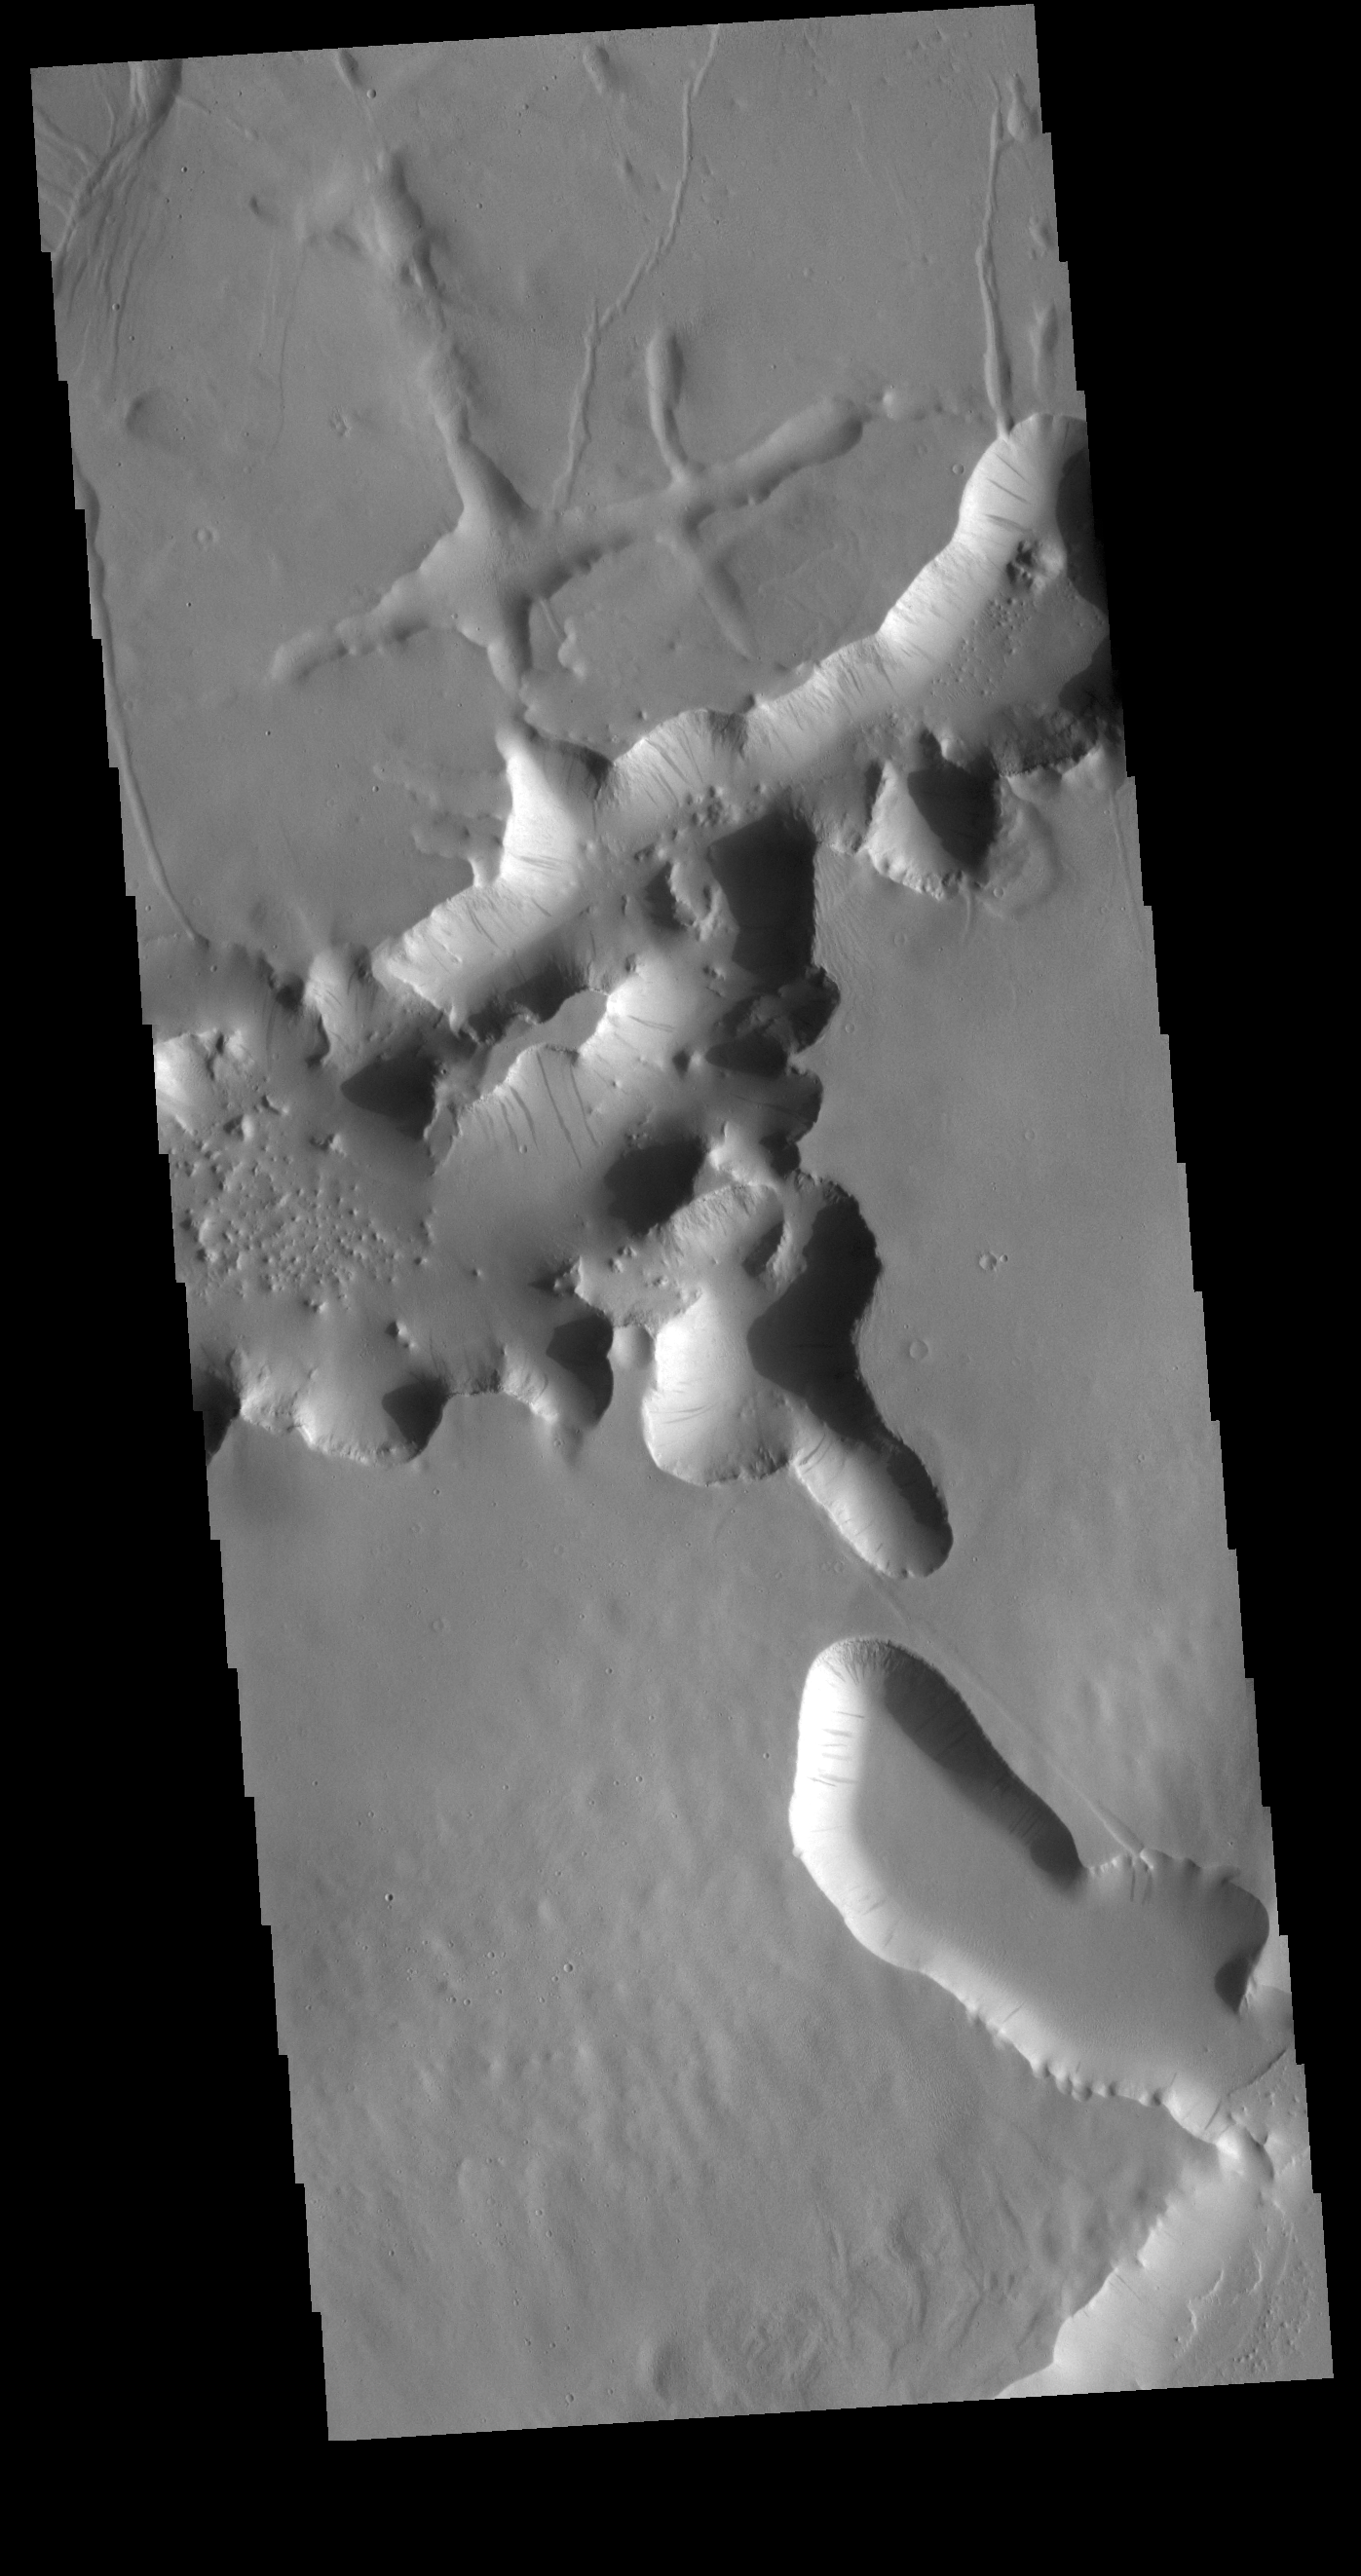

Lycus Sulci

Lycus Sulci is a very complex region surrounding the northern and western flanks of Olympus Mons. This VIS image shows some of the tectonic features found in Lycus Sulci as well as the dark slope streaks that are common in this region. Right angle intersects of valleys indicate tectonic fracturing. Bowl shaped channel heads may form by release of a liquid such as melted subsurface ice.

Credit: NASA/JPL-Caltech/ASU